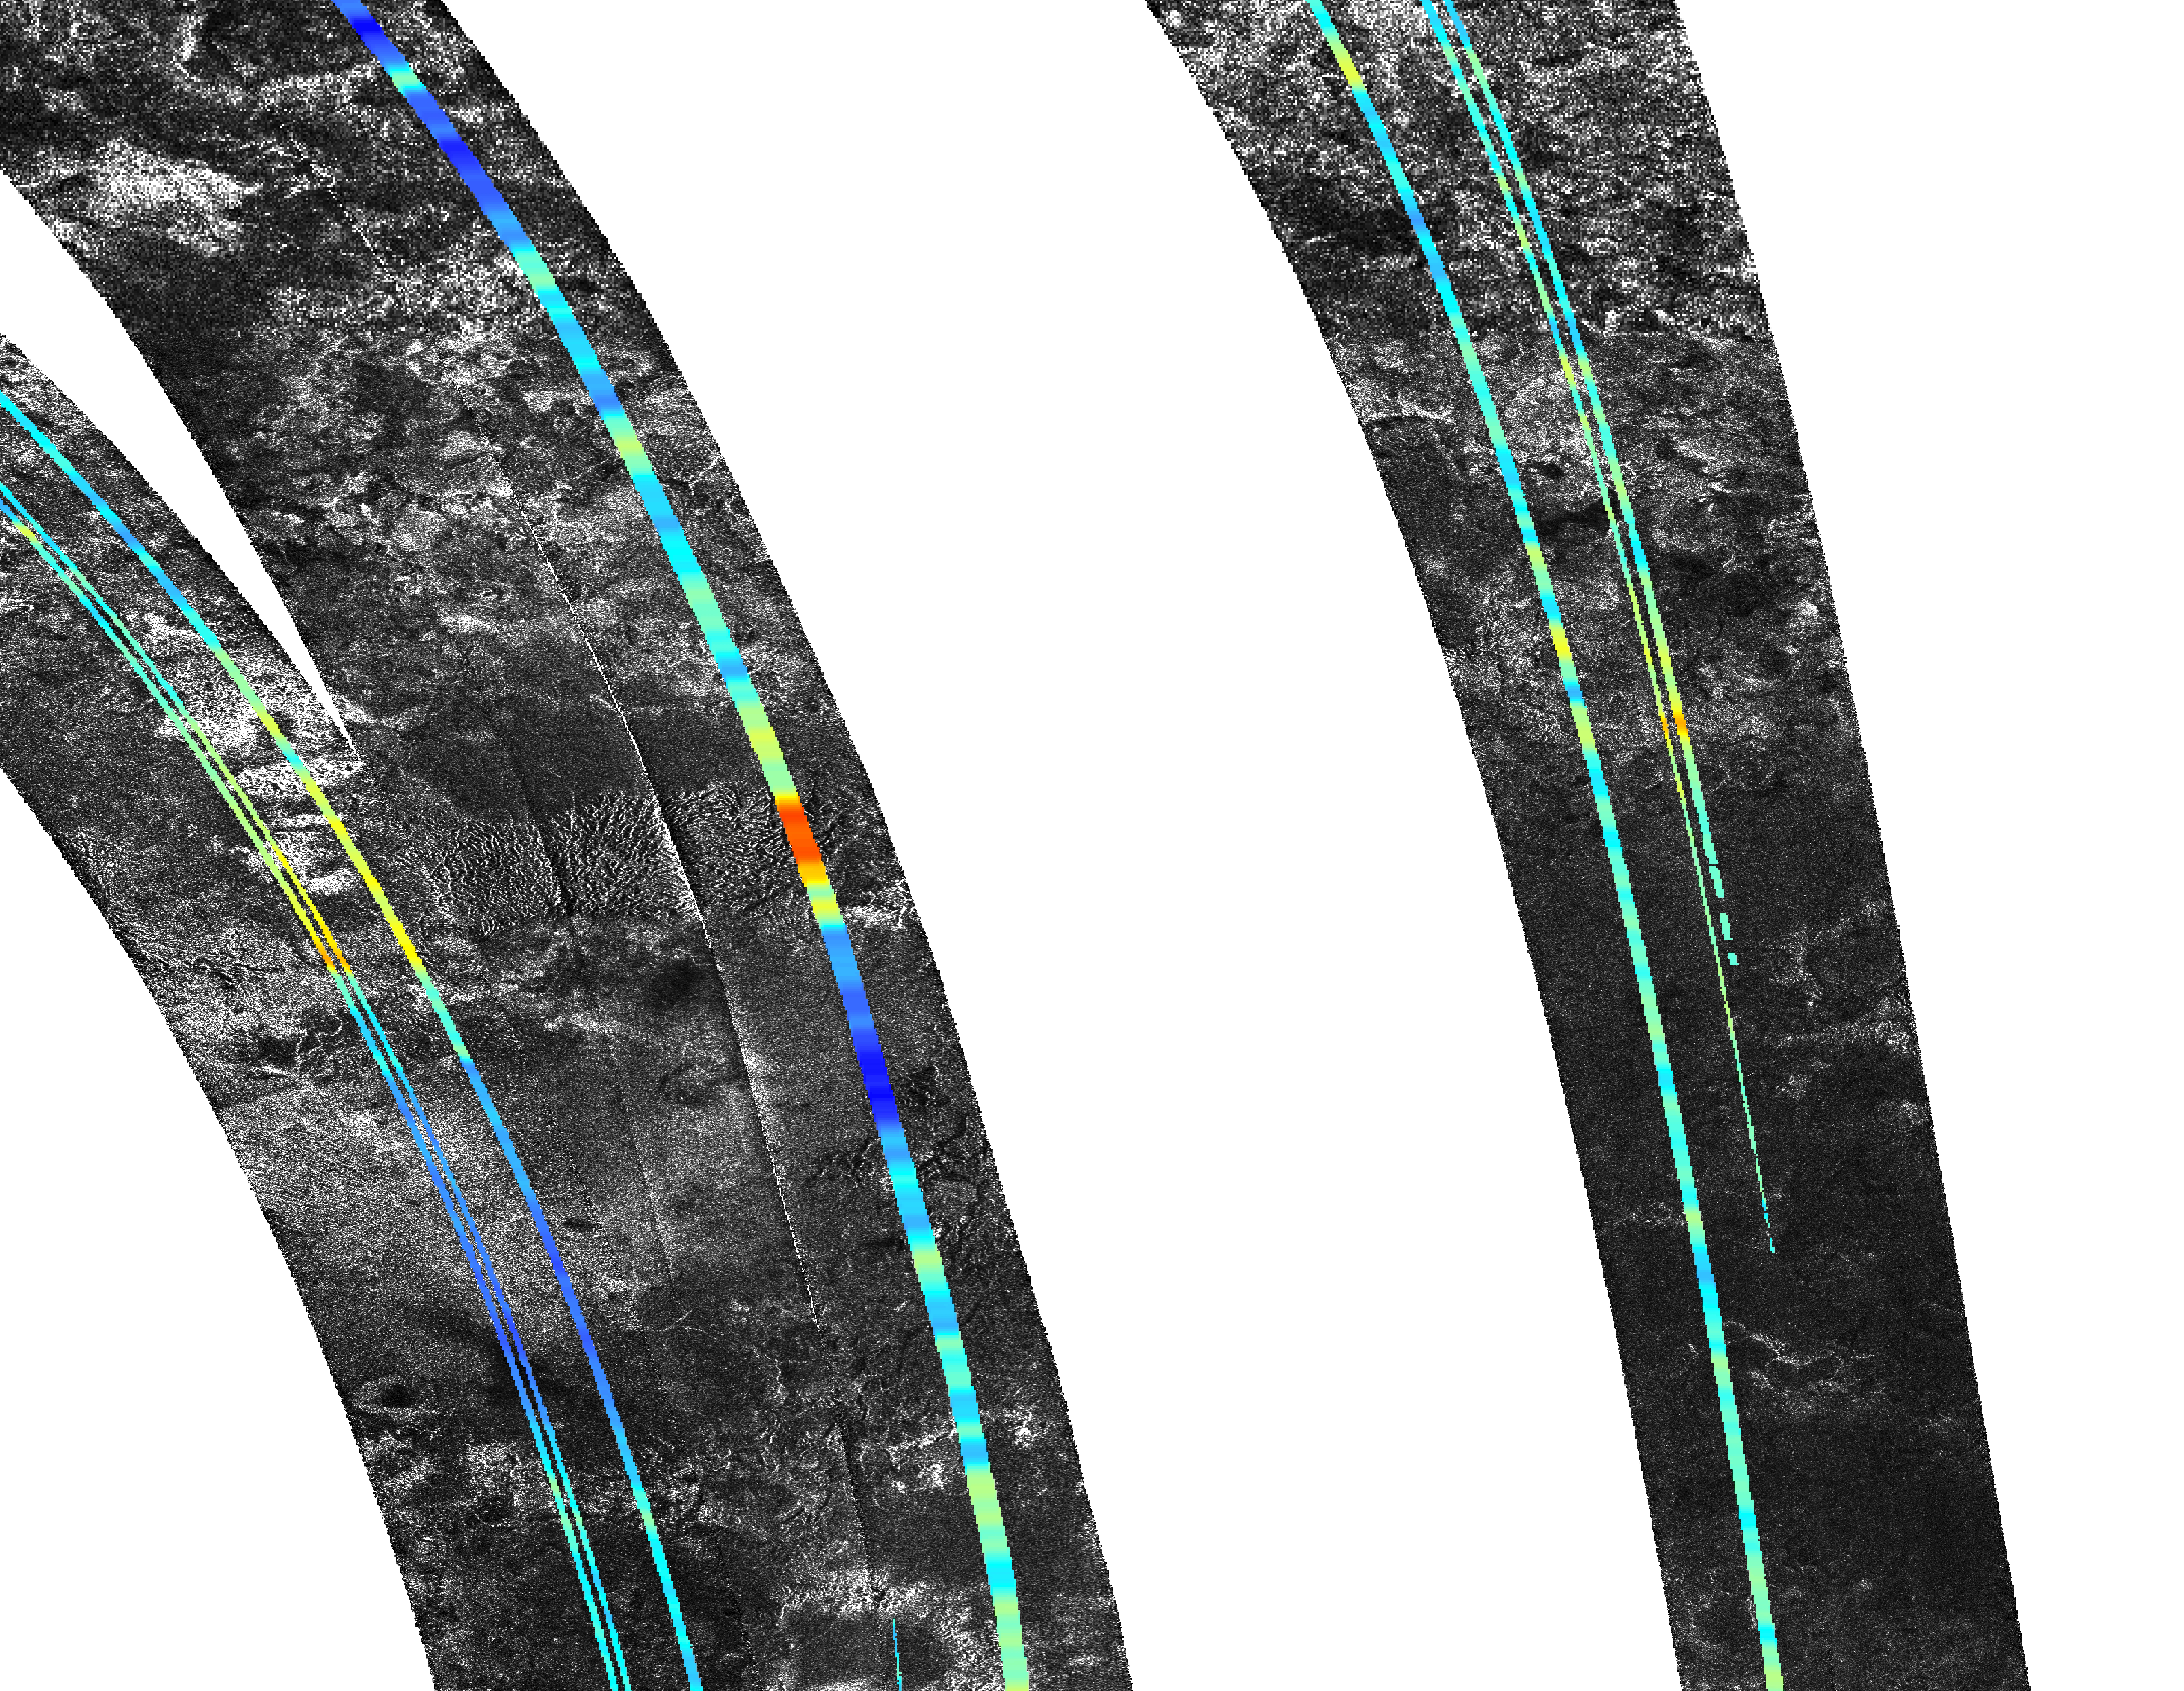

Mountains North of Aaru on Titan

This mosaic, made from radar images obtained by NASA’s Cassini spacecraft, shows mountainous terrain on Saturn’s moon Titan in the moon’s northern hemisphere, north of the Aaru region. The annotated version shows topographic profiles measured by the radar instrument, with red-orange areas showing the highest elevation (in this image, 600 meters, or 2,000 feet, above the mean radius of Titan) and purple showing the lowest (in this image, 800 meters, or 2,600 feet, below the mean radius of Titan). That version also shows a grid for latitude and longitude. This region presents a mountain block near 52 degrees north latitude and 13 degrees east longitude.

The tallest features in this image are about 1,400 meters higher than the valley next to it.

Cassini’s radar instrument obtained the black and white images making up the mosaic on July 22, Sept. 22, and Oct. 9, 2006. In radar images, objects appear bright when they are tilted toward the spacecraft or have rough surfaces. The topographical data were derived from the same flybys.

The Cassini-Huygens mission is a cooperative project of NASA, the European Space Agency and the Italian Space Agency. The Jet Propulsion Laboratory, a division of the California Institute of Technology in Pasadena, manages the mission for NASA’s Science Mission Directorate. The Cassini orbiter was designed, developed and assembled at JPL. The radar instrument was built by JPL and the Italian Space Agency, working with team members from the United States and several European countries.

Credit: NASA/JPL-Caltech/ASI